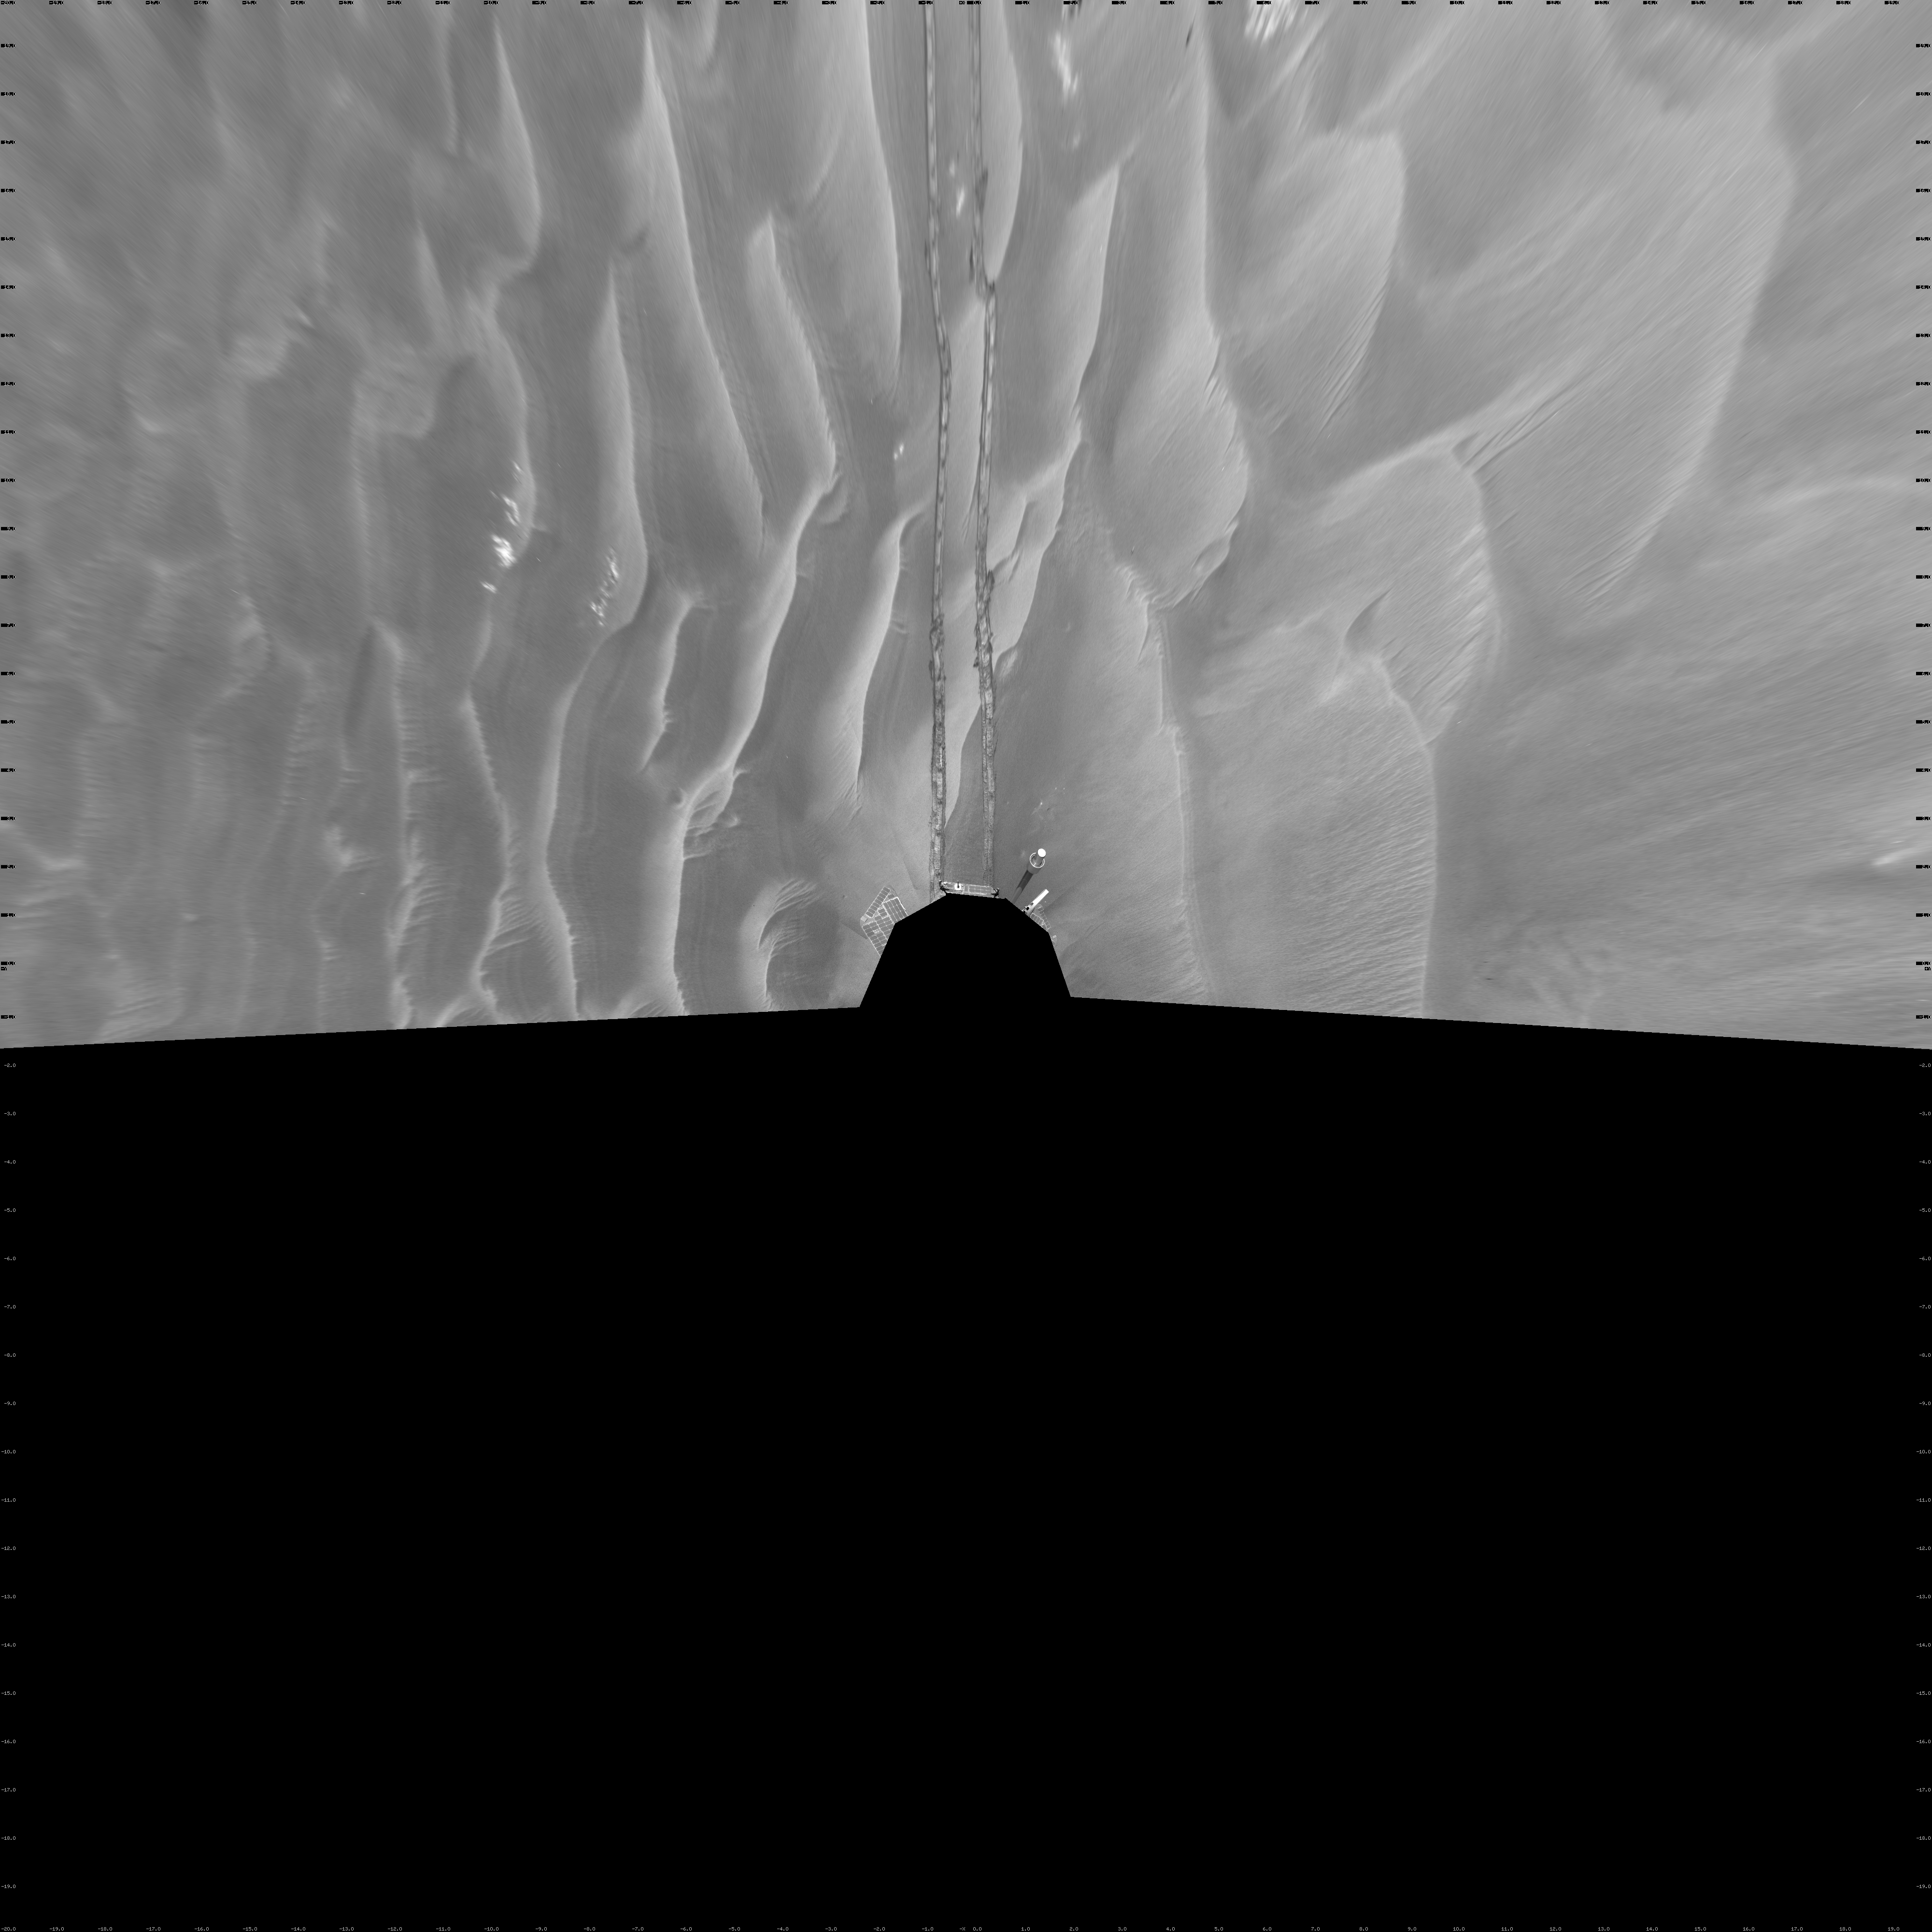

Opportunity’s Surroundings on Sol 1798 (Vertical)

NASA’s Mars Exploration Rover Opportunity used its navigation camera to take the images combined into this 180-degree view of the rover’s surroundings during the 1,798th Martian day, or sol, of Opportunity’s surface mission (Feb. 13, 2009). North is on top.

This view is presented as a vertical projection with geometric seam correction.

The rover had driven 111 meters (364 feet) southward on the preceding sol. Tracks from that drive recede northward in this view. For scale, the distance between the parallel wheel tracks is about 1 meter (about 40 inches).

The terrain in this portion of Mars’ Meridiani Planum region includes dark-toned sand ripples and lighter-toned bedrock.

Credit: NASA/JPL-Caltech